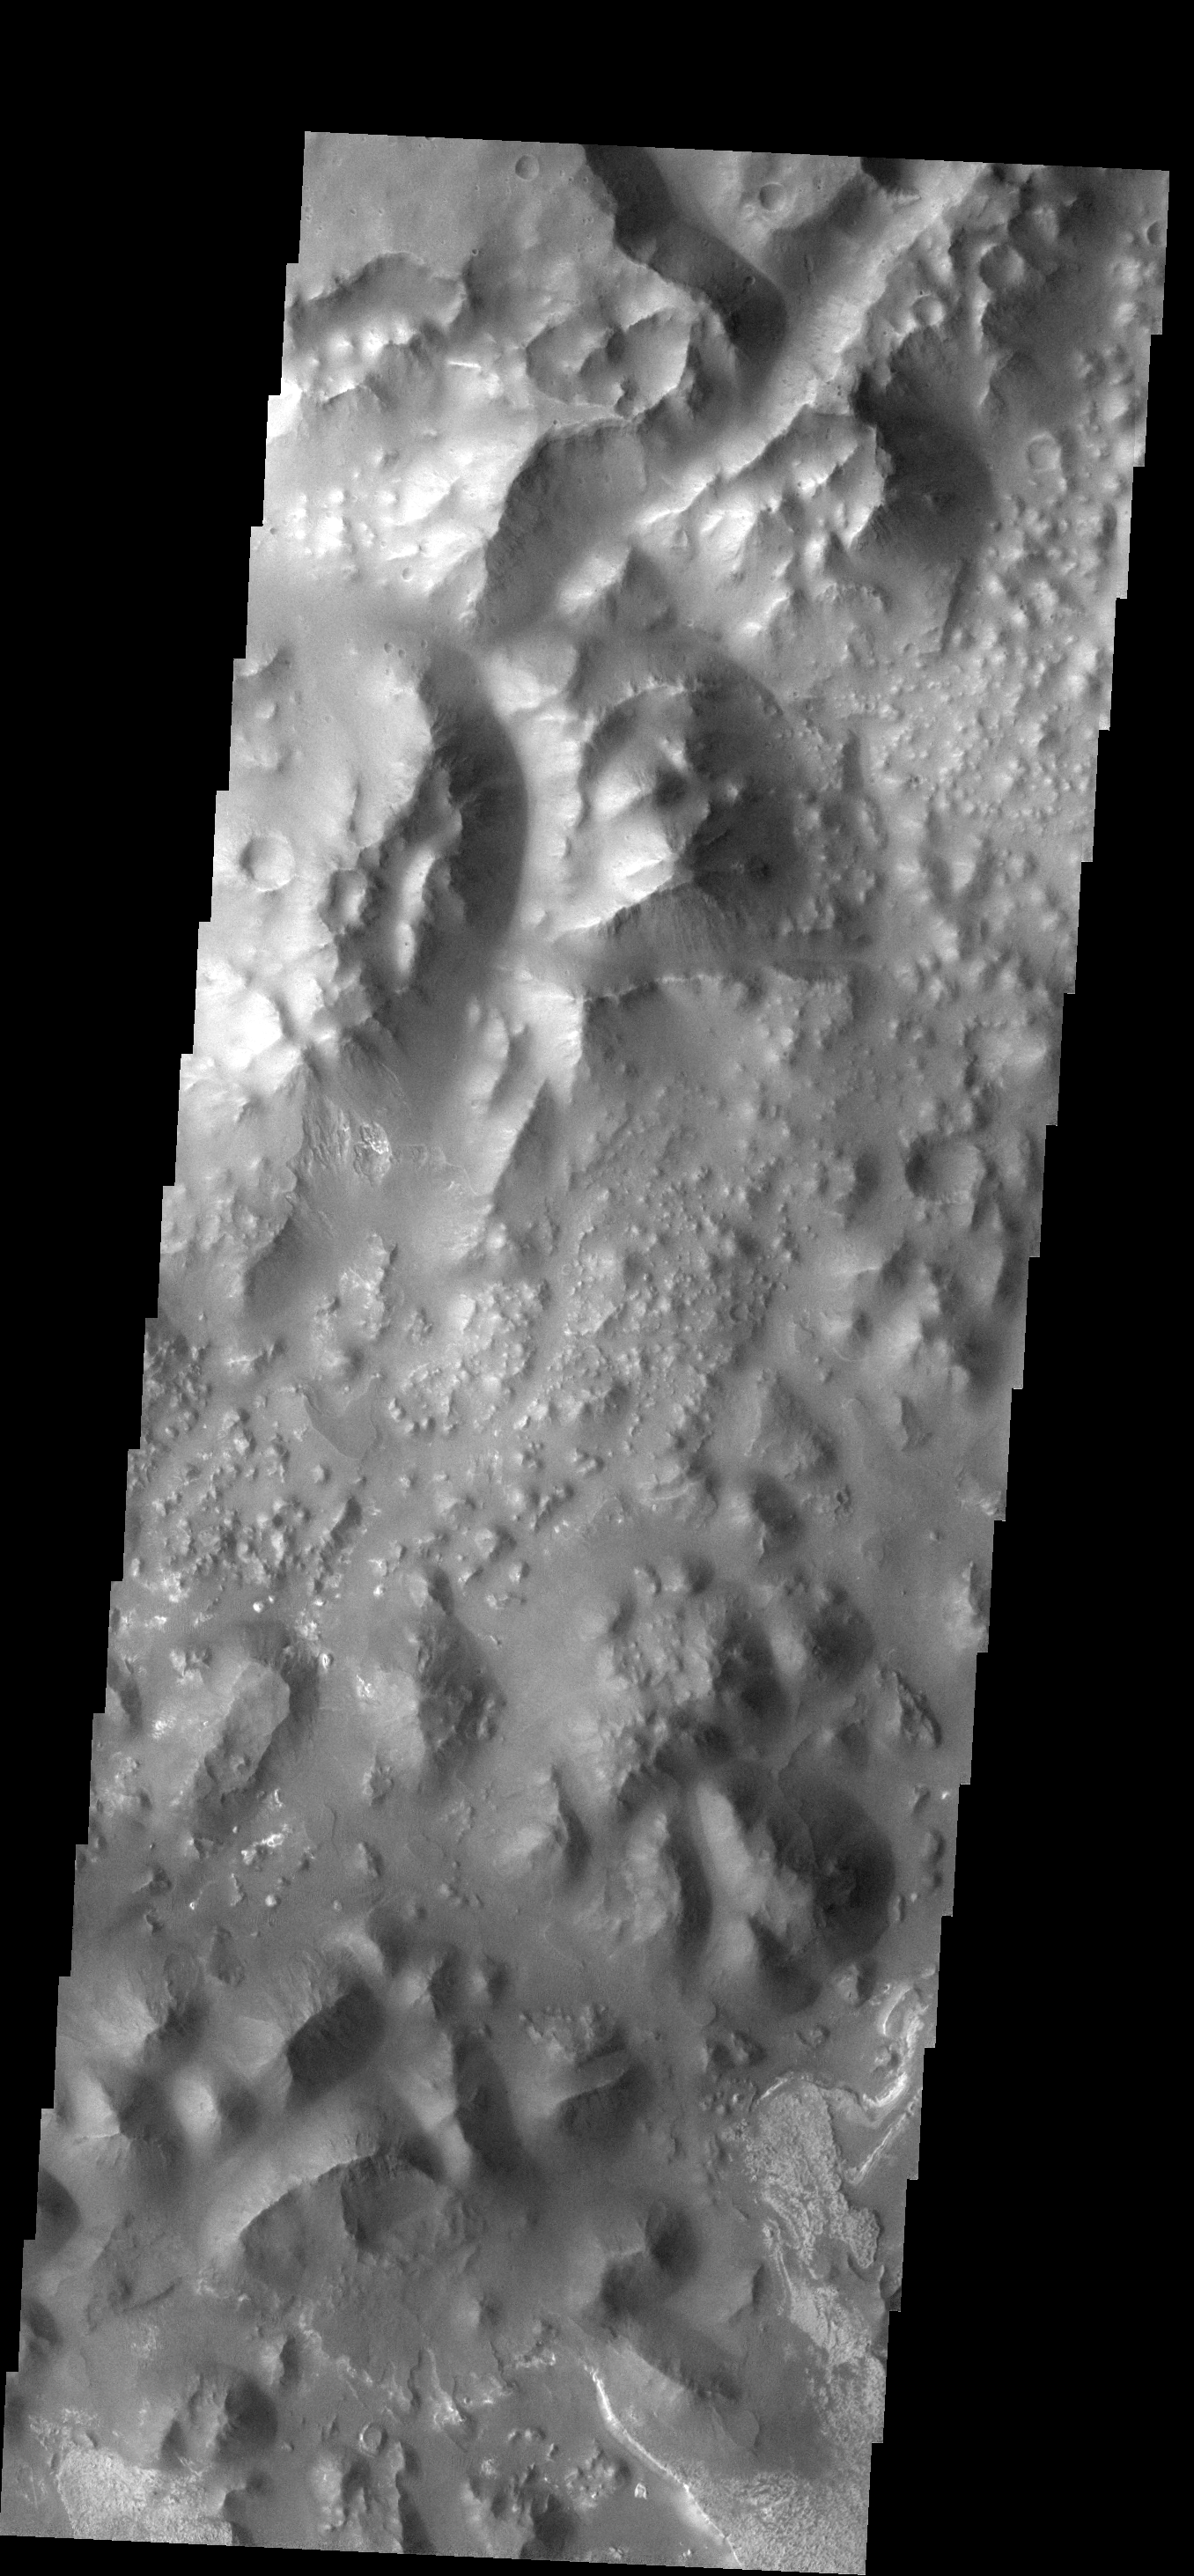

Aureum Chaos

This type of “broken-up” terrain is called chaos. At the bottom right corner of the image there is evidence of deposition of material.

Image information: VIS instrument. Latitude -3.6N, Longitude 333.3E. 17 meter/pixel resolution.

Please see the THEMIS Data Citation Note for details on crediting THEMIS images.

Note: this THEMIS visual image has not been radiometrically nor geometrically calibrated for this preliminary release. An empirical correction has been performed to remove instrumental effects. A linear shift has been applied in the cross-track and down-track direction to approximate spacecraft and planetary motion. Fully calibrated and geometrically projected images will be released through the Planetary Data System in accordance with Project policies at a later time.

NASA’s Jet Propulsion Laboratory manages the 2001 Mars Odyssey mission for NASA’s Office of Space Science, Washington, D.C. The Thermal Emission Imaging System (THEMIS) was developed by Arizona State University, Tempe, in collaboration with Raytheon Santa Barbara Remote Sensing. The THEMIS investigation is led by Dr. Philip Christensen at Arizona State University. Lockheed Martin Astronautics, Denver, is the prime contractor for the Odyssey project, and developed and built the orbiter. Mission operations are conducted jointly from Lockheed Martin and from JPL, a division of the California Institute of Technology in Pasadena.

Credit: NASA/JPL/ASU